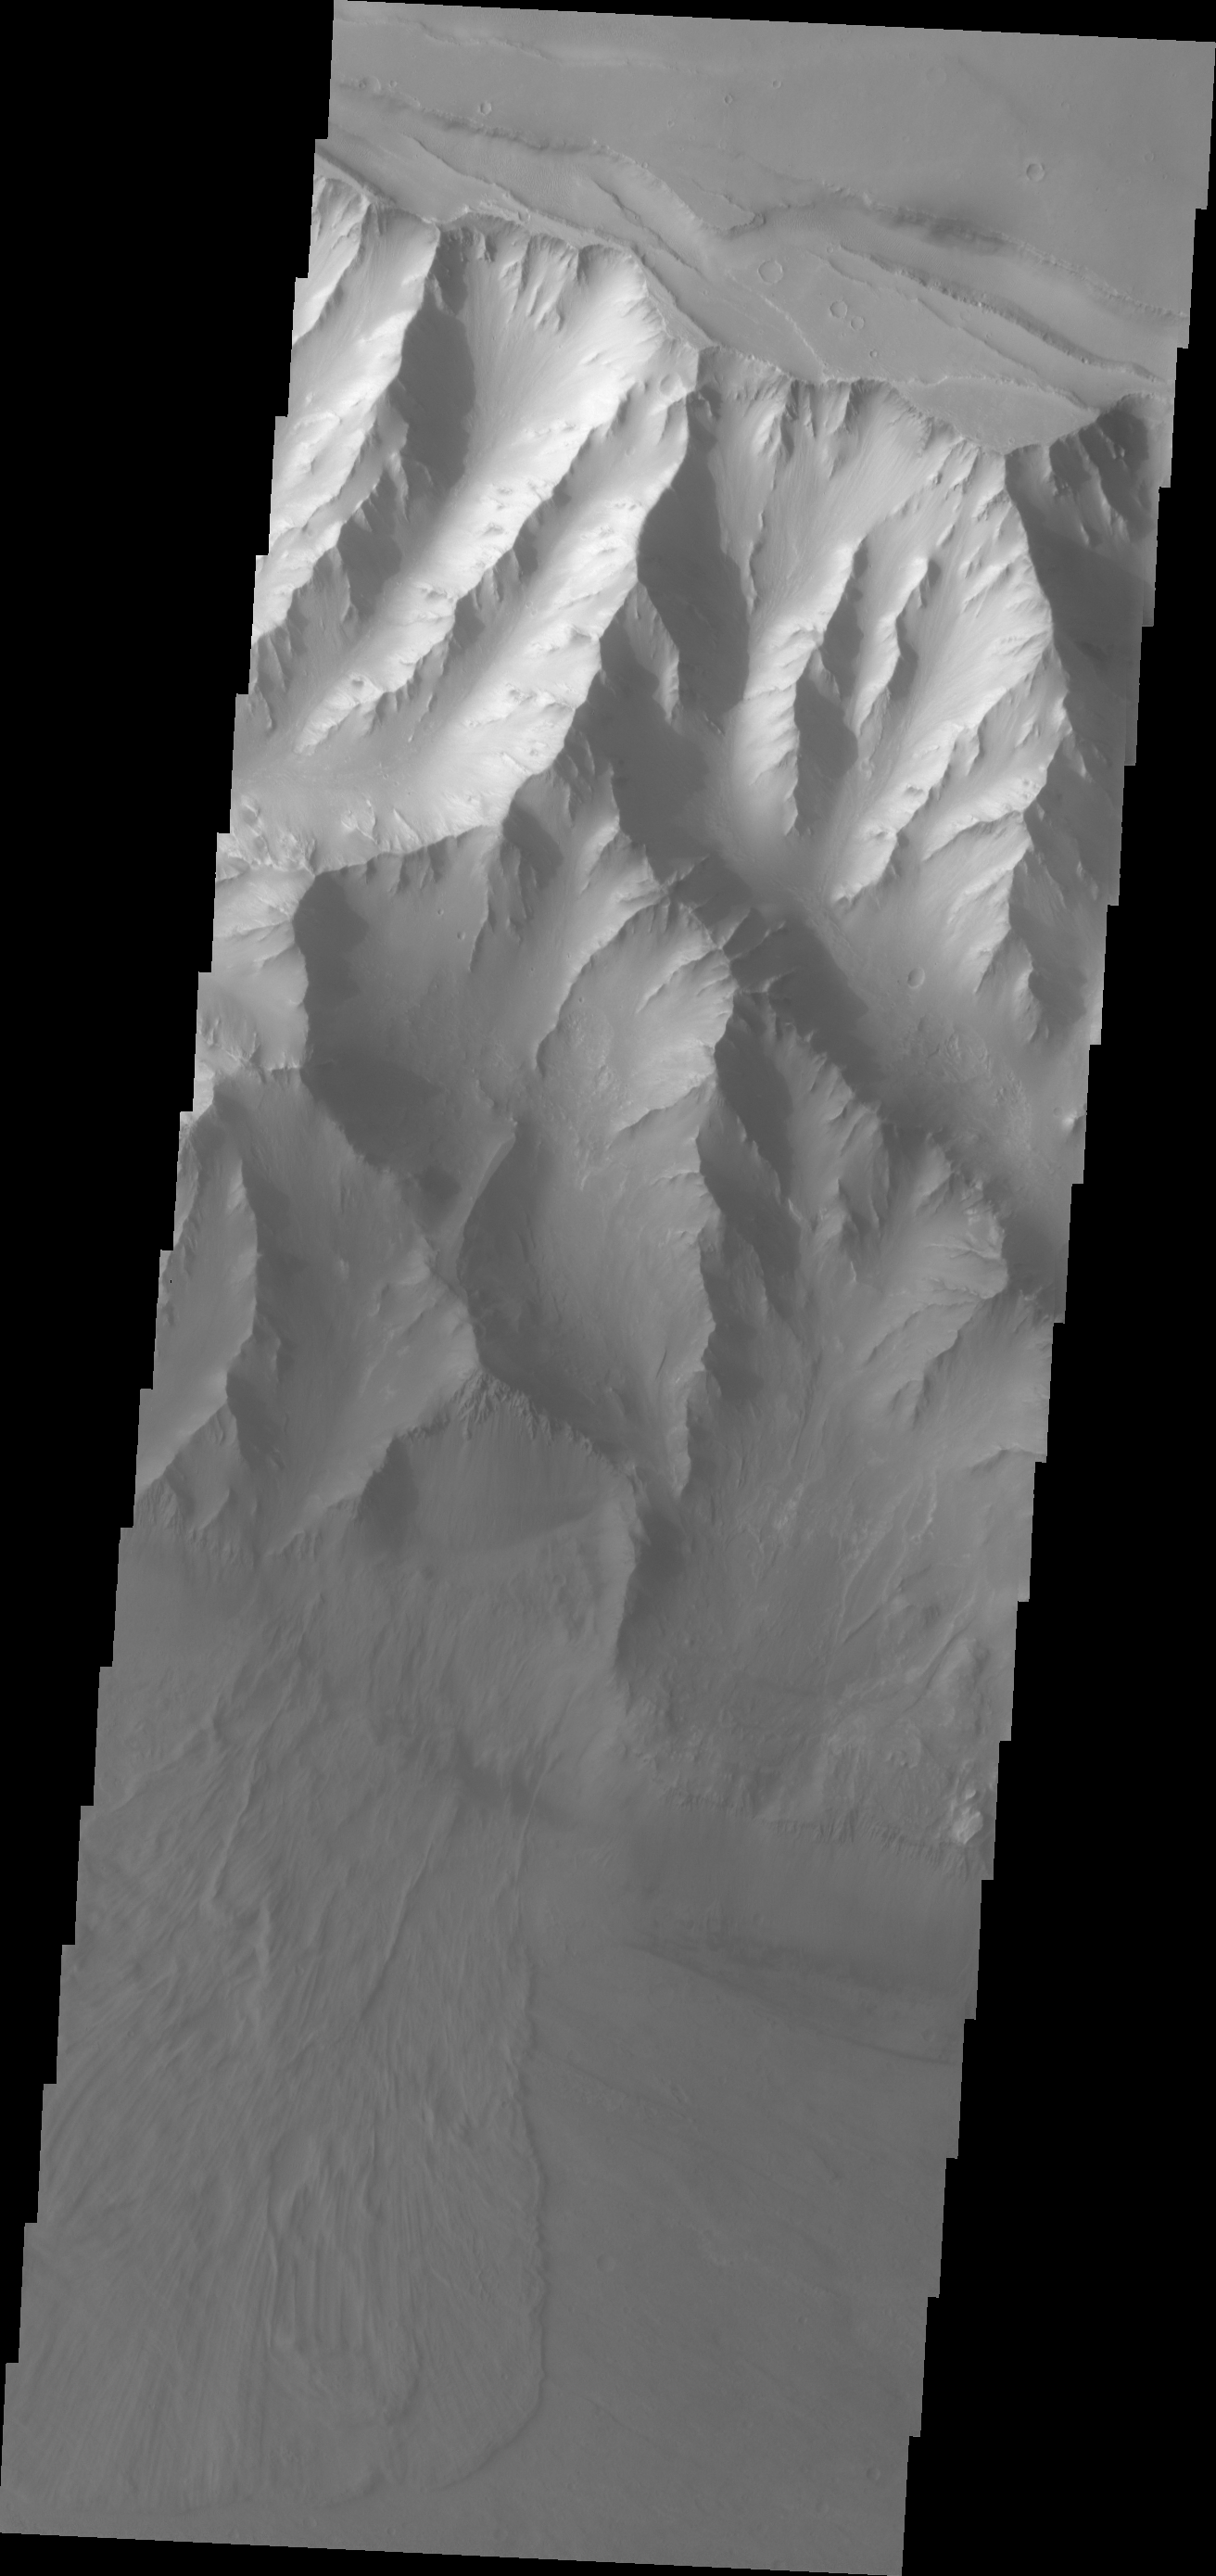

Coprates Chasma

The major Martian dust storm of 2007 filled the sky with dust and produced conditions that prevented the THEMIS VIS camera from being able to image the surface. With no new images being acquired, we’ve dug into the archive to highlight some interesting areas on Mars. The this week’s region is Valles Marineris. This image of Coprates Chasma is a bit hazy at the canyon floor. Note the large landslide at the bottom third of the image.

Image information: VIS instrument. Latitude -10.9N, Longitude 292.4E. 18 meter/pixel resolution.

Please see the THEMIS Data Citation Note for details on crediting THEMIS images.

Note: this THEMIS visual image has not been radiometrically nor geometrically calibrated for this preliminary release. An empirical correction has been performed to remove instrumental effects. A linear shift has been applied in the cross-track and down-track direction to approximate spacecraft and planetary motion. Fully calibrated and geometrically projected images will be released through the Planetary Data System in accordance with Project policies at a later time.

NASA’s Jet Propulsion Laboratory manages the 2001 Mars Odyssey mission for NASA’s Office of Space Science, Washington, D.C. The Thermal Emission Imaging System (THEMIS) was developed by Arizona State University, Tempe, in collaboration with Raytheon Santa Barbara Remote Sensing. The THEMIS investigation is led by Dr. Philip Christensen at Arizona State University. Lockheed Martin Astronautics, Denver, is the prime contractor for the Odyssey project, and developed and built the orbiter. Mission operations are conducted jointly from Lockheed Martin and from JPL, a division of the California Institute of Technology in Pasadena.

Credit: NASA/JPL/ASU